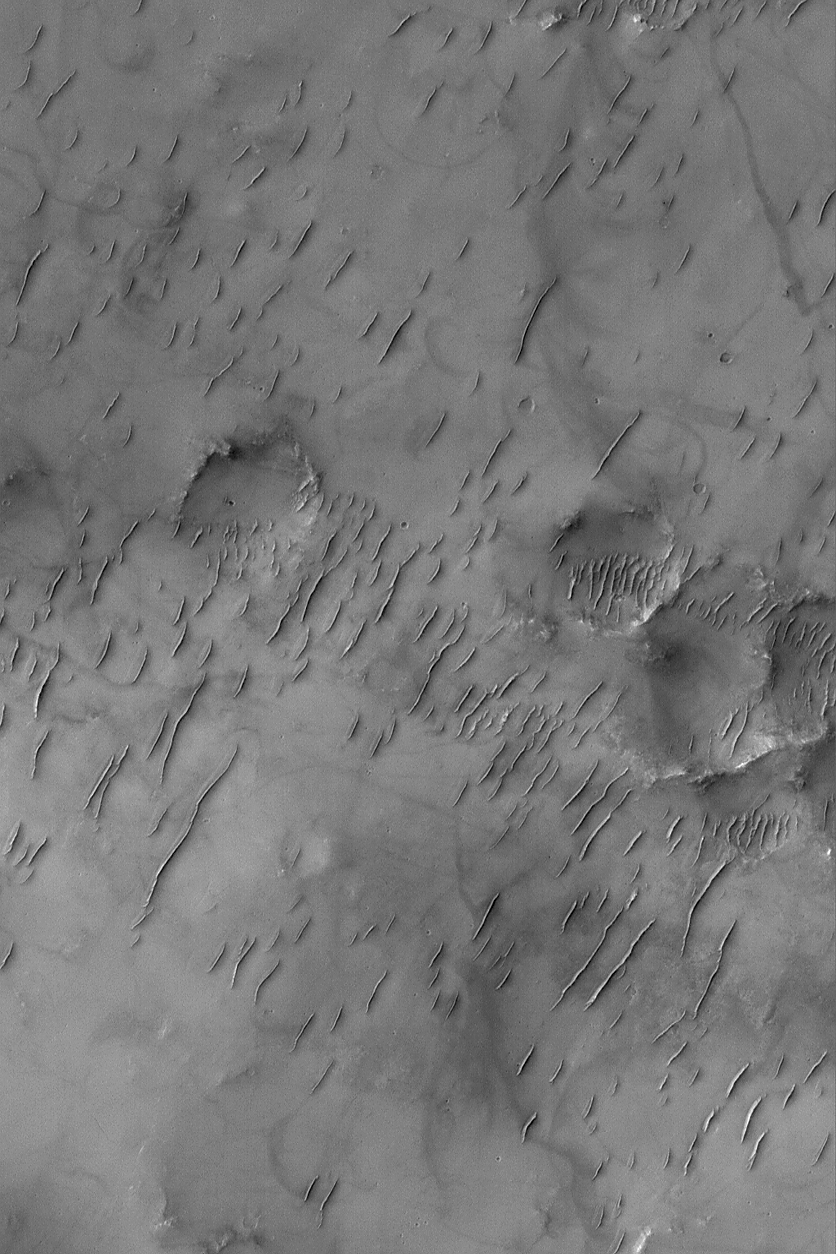

Ancient Bedforms

18 August 2004
This Mars Global Surveyor (MGS) Mars Orbiter Camera (MOC) image shows groupings of large ripple-like windblown bedforms on the floor of a large crater (larger than the image shown here) in Sinus Sabaeus, south of Schiaparelli Basin. These ripple-like features are much larger than typical wind ripples on Earth, but smaller than typical sand dunes on either planet. Like most of the other ripple-like bedforms in Sinus Sabaeus, they are probably ancient and no longer mobile. Dark streaks on the substrate between the bedforms were formed by passing dust devils. This image is located near 13.0°S, 343.7°W. The image covers an area about 3 km (1.9 mi) across and sunlight illuminates the scene from the upper left.

Credit: NASA/JPL/Malin Space Science Systems